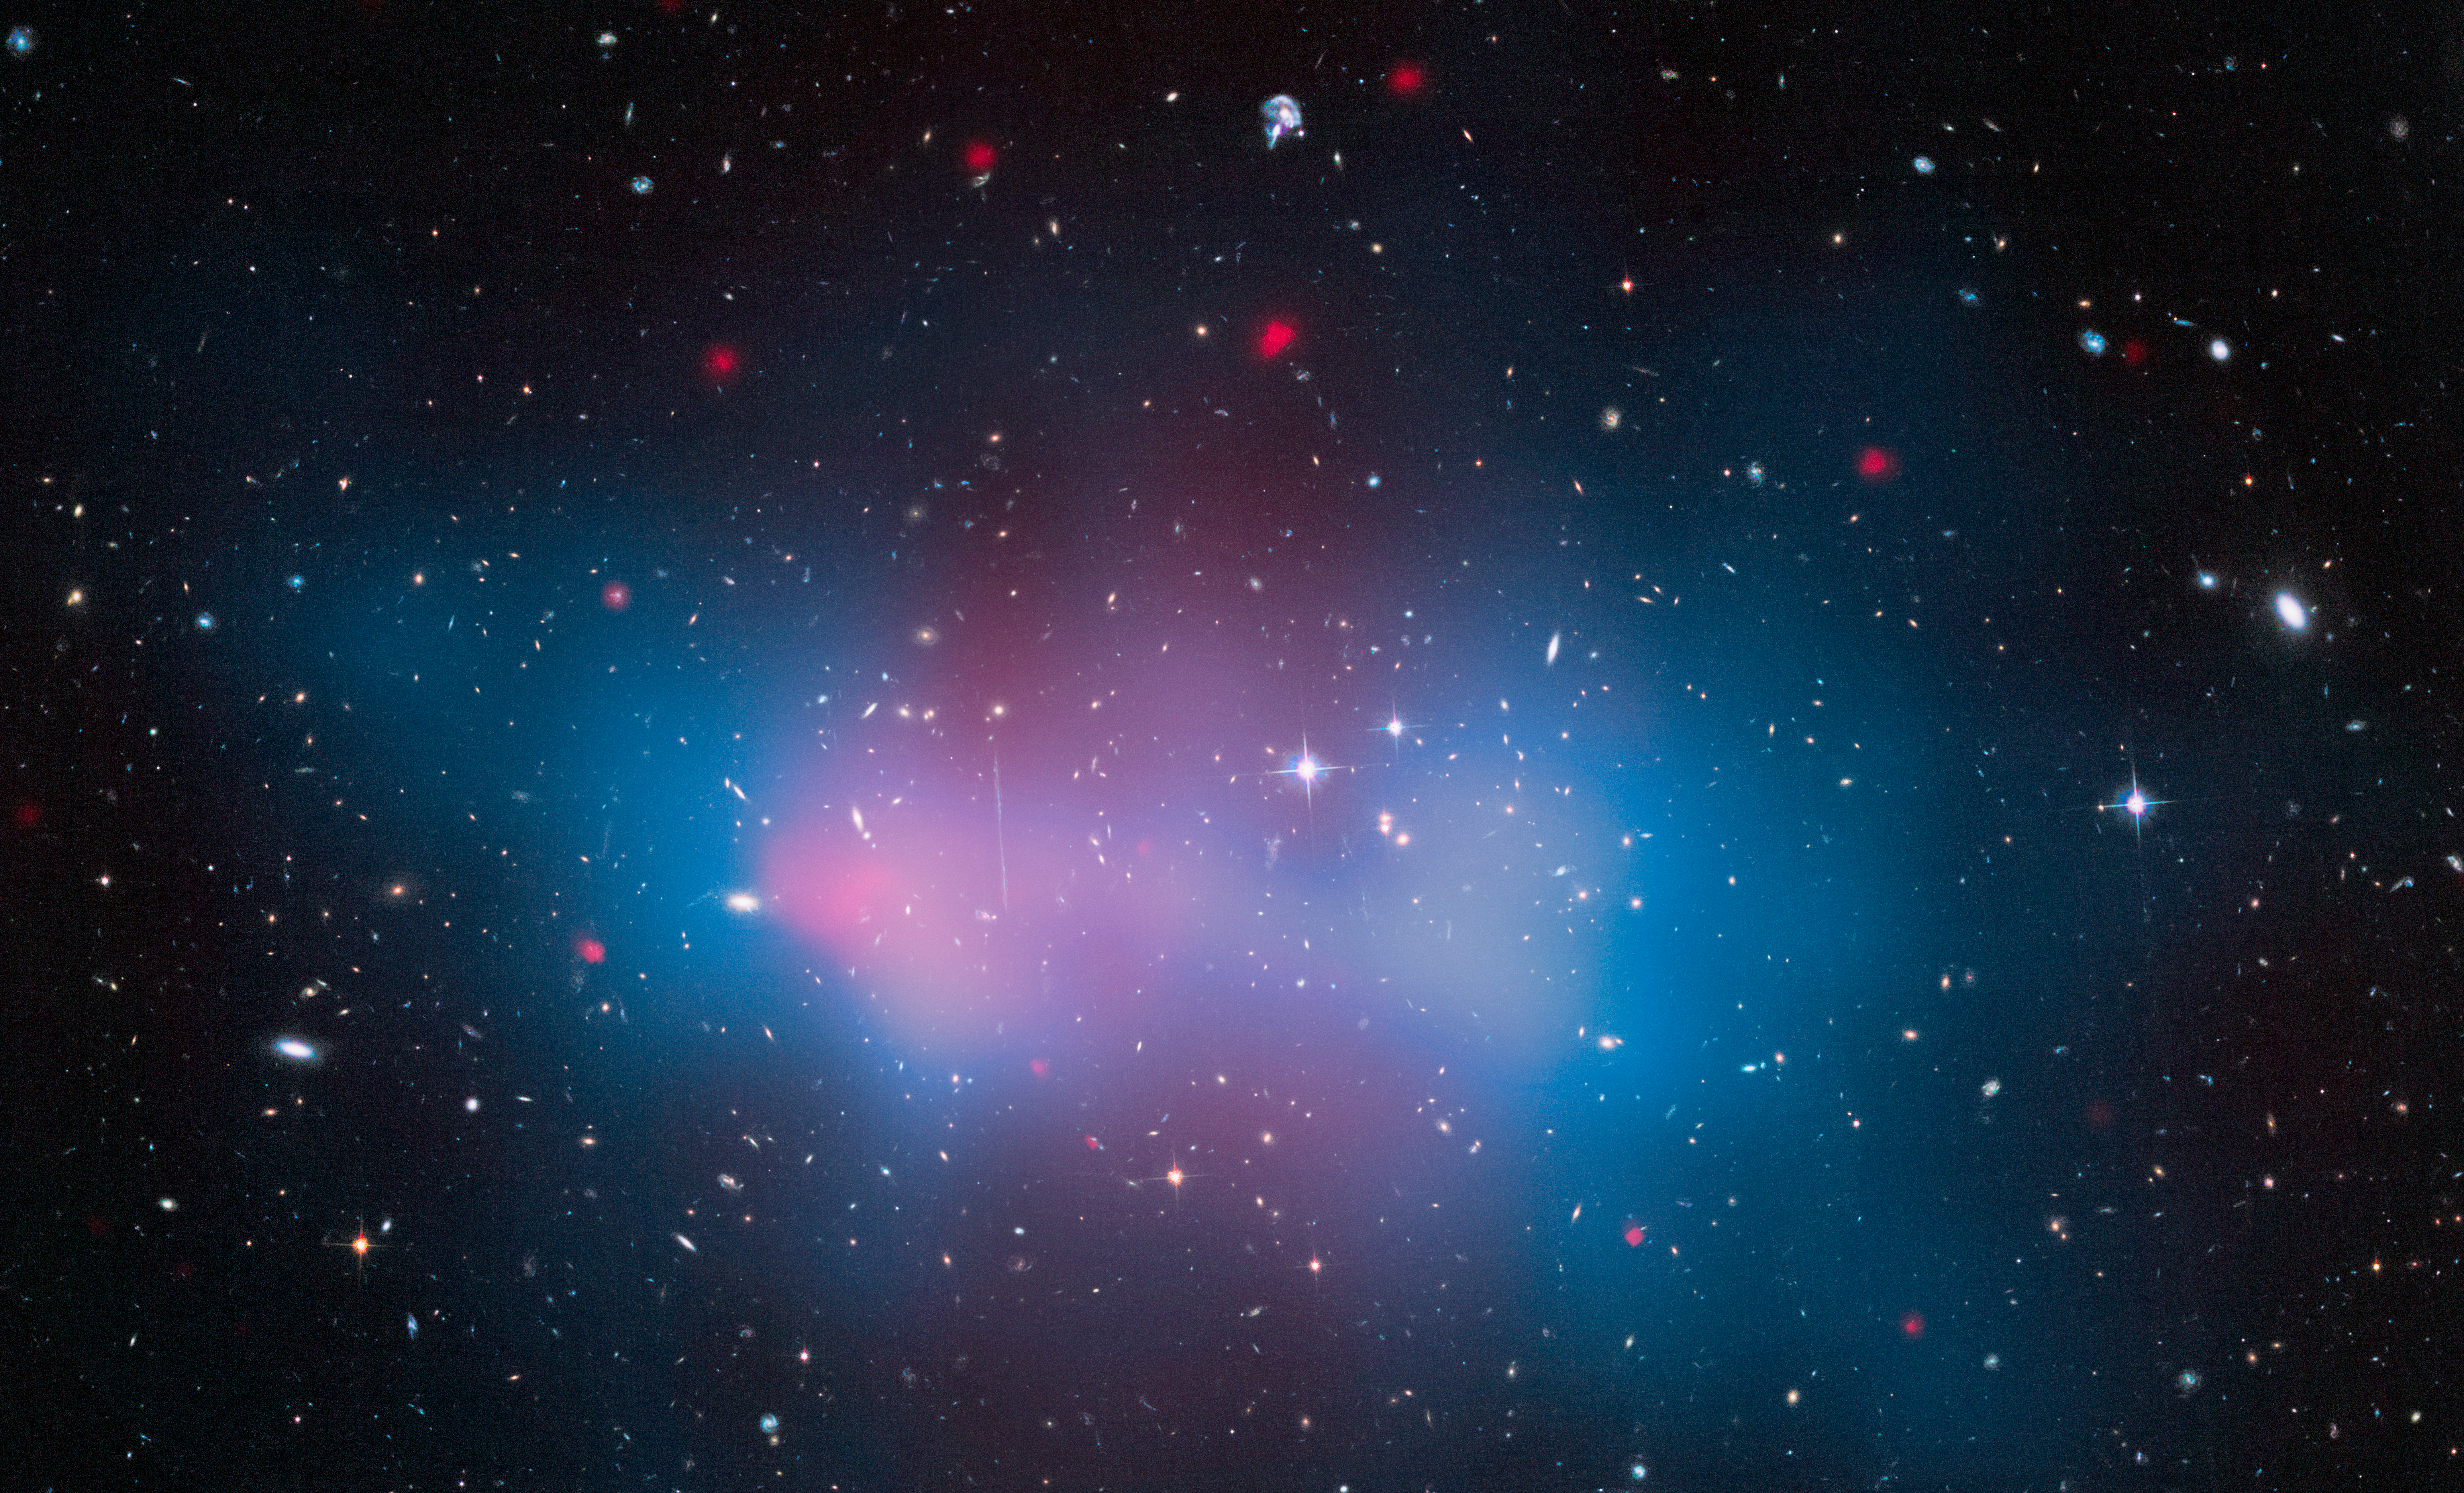

Galaxy Cluster ‘El Gordo’ with Mass Map and X-ray

This is a Hubble Space Telescope image of the most massive cluster of galaxies ever seen to exist when the universe was just half of its current age of 13.8 billion years. The cluster, catalogued as ACT-CL J0102-4915, contains several hundred galaxies swarming around under a collective gravitational pull. The total mass of the cluster, as refined in new Hubble measurements, is estimated to weigh as much as 3 million billion stars like our Sun (about 3,000 times the mass of our own Milky Way galaxy) – though most of the mass is hidden away as dark matter. The location of the dark matter is mapped out in the blue overlay. Because dark matter doesn't emit any radiation, Hubble astronomers instead precisely measure how its gravity warps the images of far background galaxies like a funhouse mirror. This allowed them to come up with a mass estimate for the cluster. The cluster was nicknamed El Gordo (Spanish for "the fat one") in 2012 when X-ray observations (shown in pink) and kinematic studies first suggested it was unusually massive for the time in the early universe when it existed. The Hubble data have confirmed that the cluster is undergoing a violent merger between two smaller clusters.

Credit: NASA, ESA, J. Jee (University of California, Davis), J. Hughes (Rutgers University), F. Menanteau (Rutgers University and University of Illinois, Urbana-Champaign), C. Sifon (Leiden Observatory), R. Mandelbum (Carnegie Mellon University), L. Barrientos (Universidad Catolica de Chile), and K. Ng (University of California, Davis)